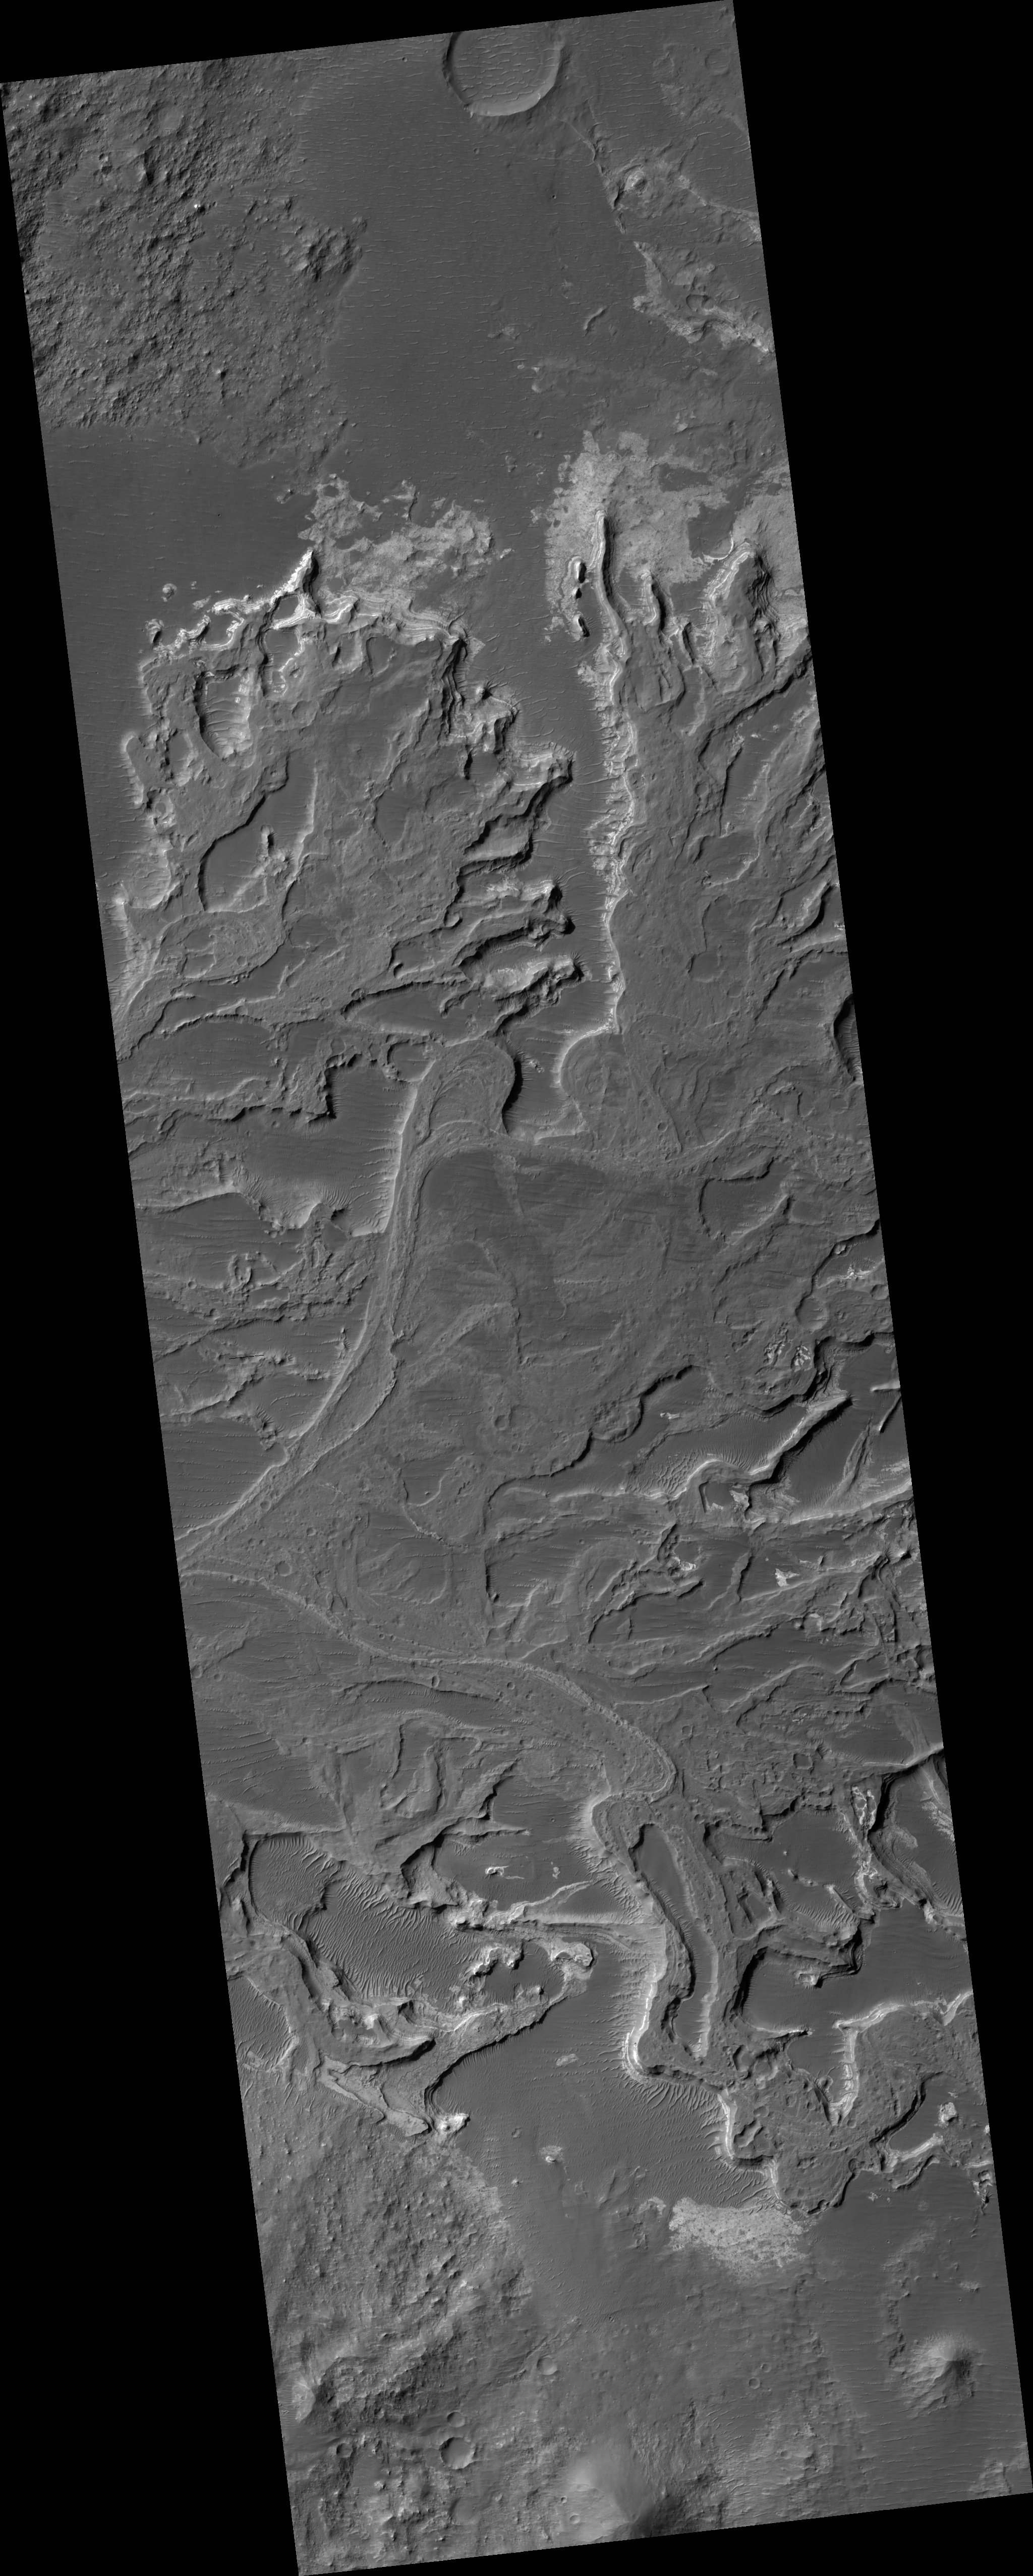

Delta in Eberswalde

This HiRISE image covers a portion of a delta that partially fills Eberswalde crater in Margaritifer Sinus. The delta was first recognized and mapped using MOC images that revealed various features whose presence required sustained flow and deposition into a lake that once occupied the crater. The HiRISE image resolves meter-scale features that record the migration of channels and delta distributaries as the delta grew over time. Differences in grain-size of sediments within the environments on the delta enable differential erosion of the deposits. As a result, coarser channel deposits are slightly more resistant and stand in relief relative to finer-grained over-bank and more easily eroded distal delta deposits. Close examination of the relict channel deposits confirms the presence of some meter-size blocks that were likely too coarse to have been transported by water flowing within the channels. These blocks may be formed of the sand and gravel that more likely moved along the channels that was lithified and eroded. Numerous meter-scale polygonal structures are common on many surfaces, but mostly those associated with more quiescent depositional environments removed from the channels. The polygons could be the result of deposition of fine-grained sediments that were either exposed and desiccated (dried out), rich in clays that shrunk when the water was removed, turned into rock and then fractured and eroded, or some combination of these processes.

Image PSP_001336_1560 was taken by the High Resolution Imaging Science Experiment (HiRISE) camera onboard the Mars Reconnaissance Orbiter spacecraft on November 8, 2006. The complete image is centered at -23.8 degrees latitude, 326.4 degrees East longitude. The range to the target site was 256.3 km (160.2 miles). At this distance the image scale is 25.6 cm/pixel (with 1 x 1 binning) so objects ~77 cm across are resolved. The image shown here has been map-projected to 25 cm/pixel and north is up. The image was taken at a local Mars time of 3:35 PM and the scene is illuminated from the west with a solar incidence angle of 67 degrees, thus the sun was about 23 degrees above the horizon. At a solar longitude of 132.4 degrees, the season on Mars is Northern Summer.

NASA’s Jet Propulsion Laboratory, a division of the California Institute of Technology in Pasadena, manages the Mars Reconnaissance Orbiter for NASA’s Science Mission Directorate, Washington. Lockheed Martin Space Systems, Denver, is the prime contractor for the project and built the spacecraft. The High Resolution Imaging Science Experiment is operated by the University of Arizona, Tucson, and the instrument was built by Ball Aerospace and Technology Corp., Boulder, Colo.

Credit: NASA/JPL/Univ. of Arizona